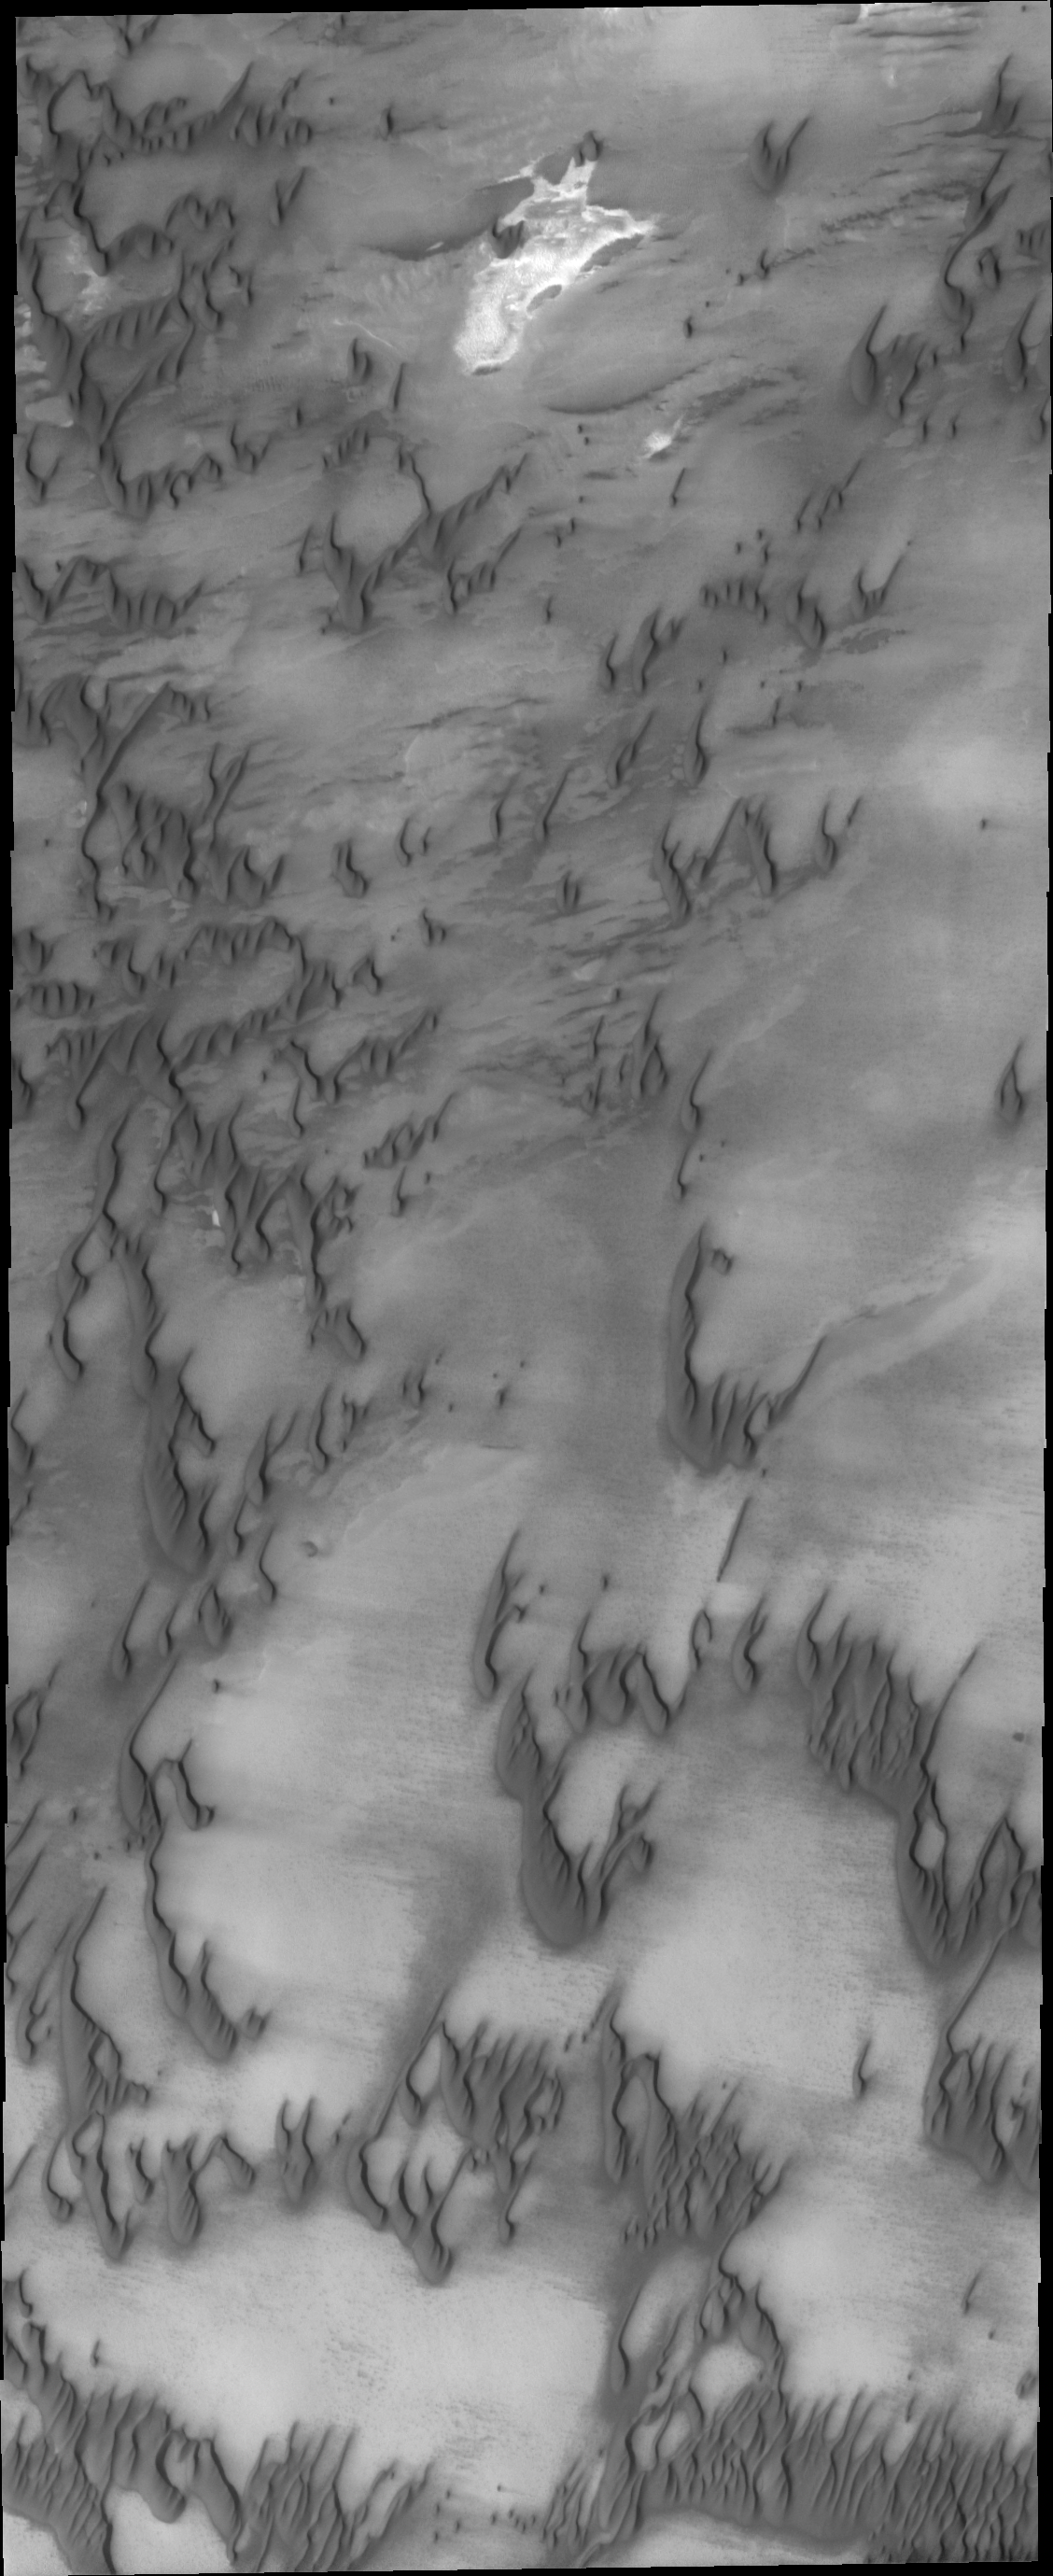

North Polar Dunes

The dunes in this image are part of the dune field that encircles a large portion of the northern pole. There is less sand available in this region of the dune field, resulting in individual dunes rather than the dense dunes seen elsewhere in the dune field.

Credit: NASA/JPL-Caltech/ASU